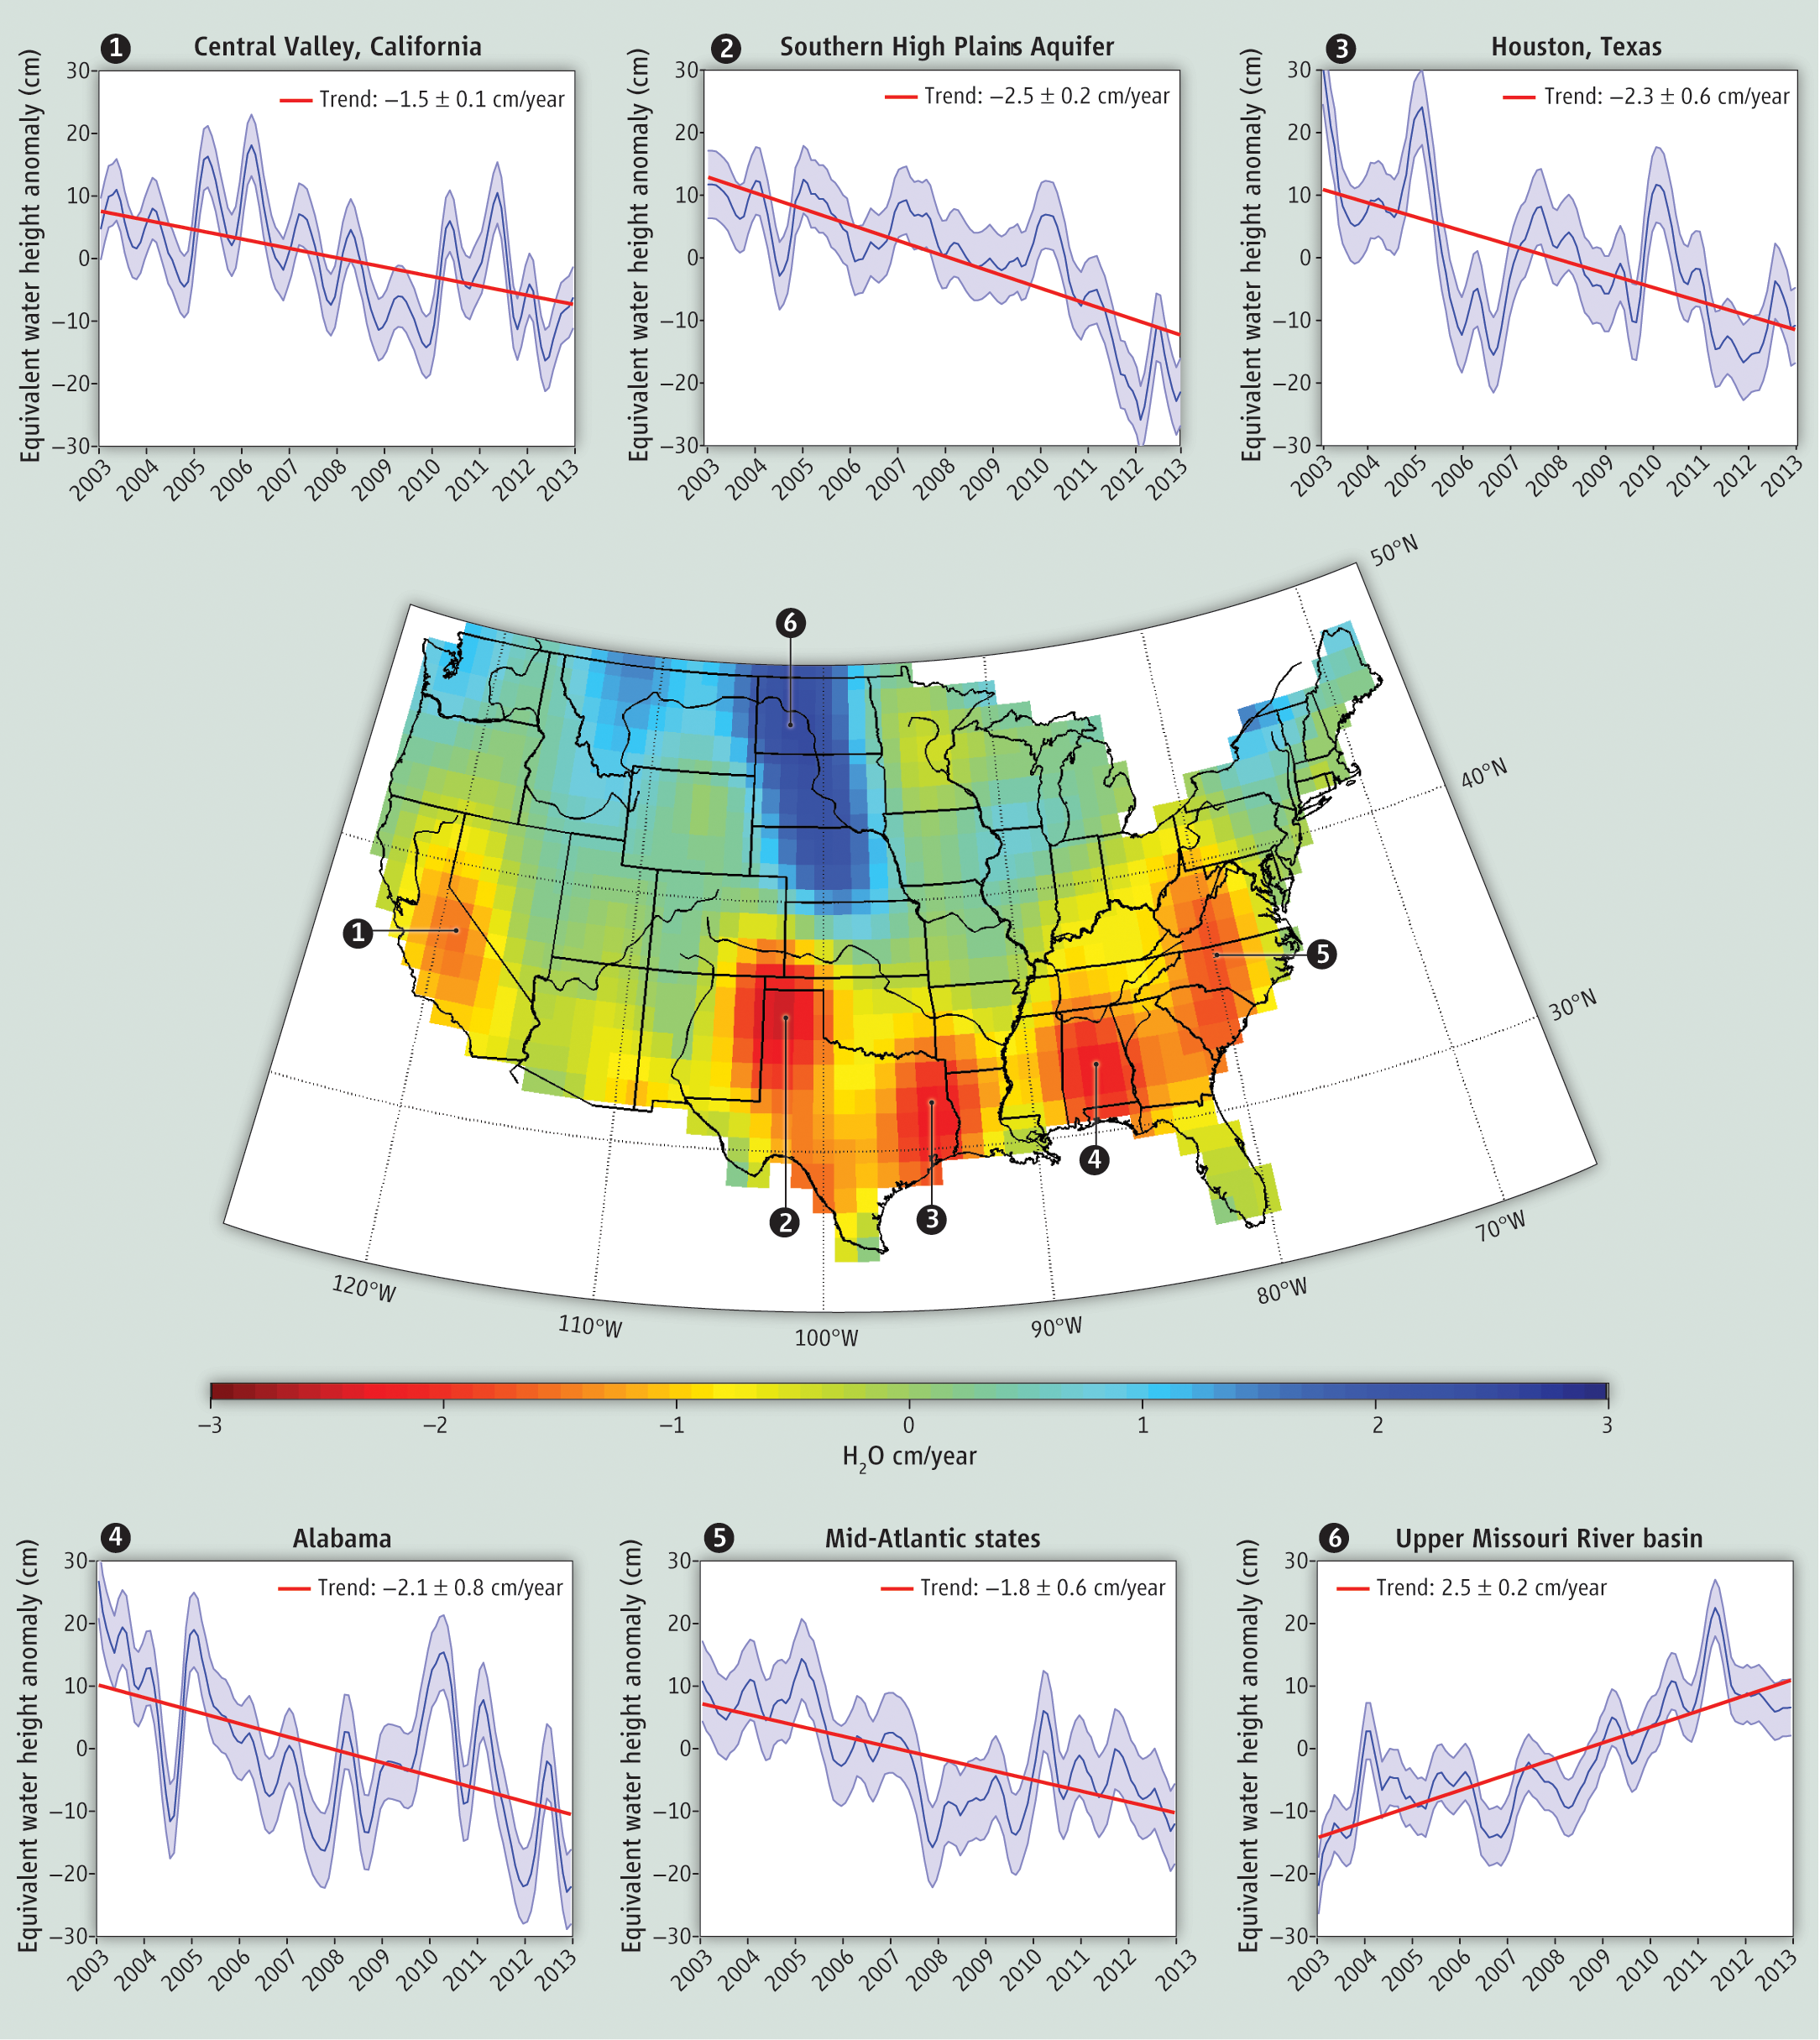

GRACE Measures Groundwater Changes Across the U.S.

Groundwater storage trends around the United States as measured by the NASA/German Aerospace Center Gravity Recovery and Climate Experiment (GRACE) satellites between 2003 and 2012. GRACE data show water losses in major U.S. agricultural regions such as (1) California’s Central Valley (-1.5 ± 0.1 centimeters, or -0.59 ± 0.04 inches, per year) and (2) the Southern High Plains Aquifer (-2.5 ± 0.2 centimeters, or -0.98 ± 0.08 inches, per year), caused by overreliance on groundwater to supply irrigation water. Regions where groundwater is being depleted as a result of prolonged drought include (3) Houston (-2.3 ± 0.6 centimeters, or -0.9 inches, per year), (4) Alabama (-2.1 ± 0.8 centimeters, or -0.83 inches, per year) and (5) the Mid-Atlantic (-1.8 ± 0.6 centimeters, or -0.71 inches, per year). Water storage is increasing in (6), the flood-prone Upper Missouri River basin (2.5 ± 0.2 centimeters, or 0.98 inches, per year).

The graphs surrounding the main image are monthly time series of GRACE-derived anomalies of total water storage (in centimeter-equivalent water height) for the points annotated (1) – (6). Monthly data are displayed as darker blue lines. Trend lines (in centimeters per year-1), in red, have been added to each time series plot. Monthly errors are shown as light blue shading. Monthly GRACE data were smoothed spatially using a 200-kilometer (124-mile) Gaussian averaging kernel. All time series were smoothed using a low-pass filtering technique to remove signal with periods shorter than four months.

Data from UTCSR Release-05 and prepared by Caroline de Linage, UC Irvine.

From J. S. Famiglietti and M. Rodell, Water in the Balance, Science, 340, 1300 (2013). Figure appears as Figure S1 in Supplementary Online Materials.

Grace is a collaborative endeavor involving the Center for Space Research at the University of Texas, Austin; NASA’s Jet Propulsion Laboratory, Pasadena, Calif.; the German Space Agency and Germany’s National Research Center for Geosciences, Potsdam.

Credit: NASA/JPL-Caltech/University of Texas Center for Space Research